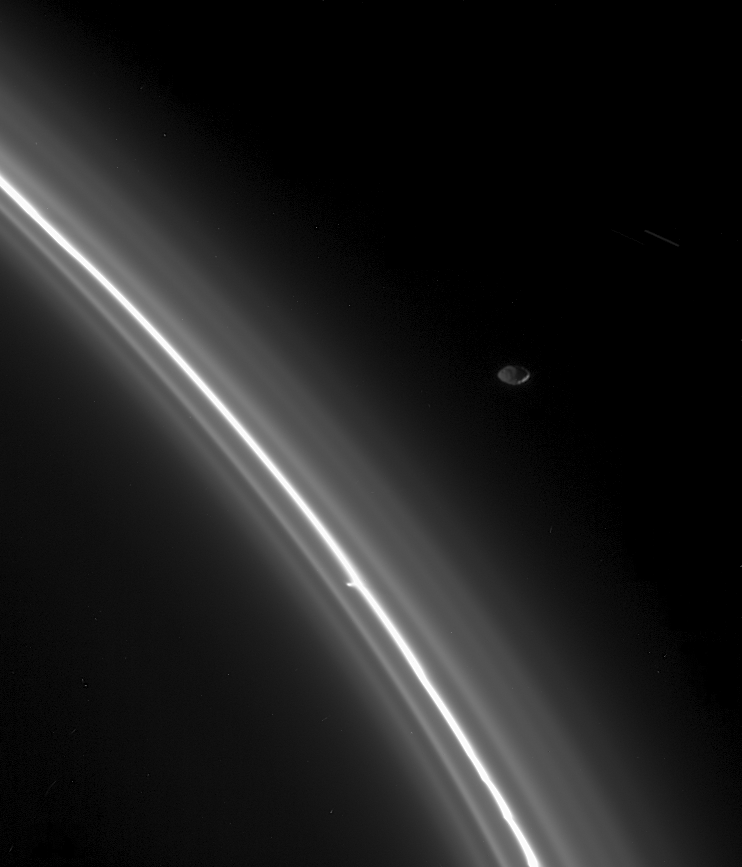

Keeping Things in Check

From just outside the faint edge of Saturn’s F ring, the moon Pandora keeps watch over her fine-grained flock. The outer flanks of the F ring region are populated by ice particles approaching the size of the particles comprising smoke. As a shepherd moon, Pandora helps her cohort Prometheus confine and shape the main F ring. Pandora is 84 kilometers (52 miles) across.

Prometheus is 102 kilometers (63 miles) wide and orbits interior to the F ring.

The small knot seen attached to the core is one of several that Cassini scientists are eyeing as they attempt to distinguish embedded moons from transient clumps of material (see PIA07716).

The image was taken with the Cassini spacecraft narrow-angle camera on Aug. 2, 2005, using a filter sensitive to wavelengths of infrared light centered at 930 nanometers at a distance of approximately 610,000 kilometers (379,000 miles) from Pandora and at a Sun-Pandora-spacecraft, or phase, angle of 146 degrees. Image scale is 4 kilometers (2 miles) per pixel.

The Cassini-Huygens mission is a cooperative project of NASA, the European Space Agency and the Italian Space Agency. The Jet Propulsion Laboratory, a division of the California Institute of Technology in Pasadena, manages the mission for NASA’s Science Mission Directorate, Washington, D.C. The Cassini orbiter was designed, developed and assembled at JPL.

Credit: NASA/JPL/Space Science Institute